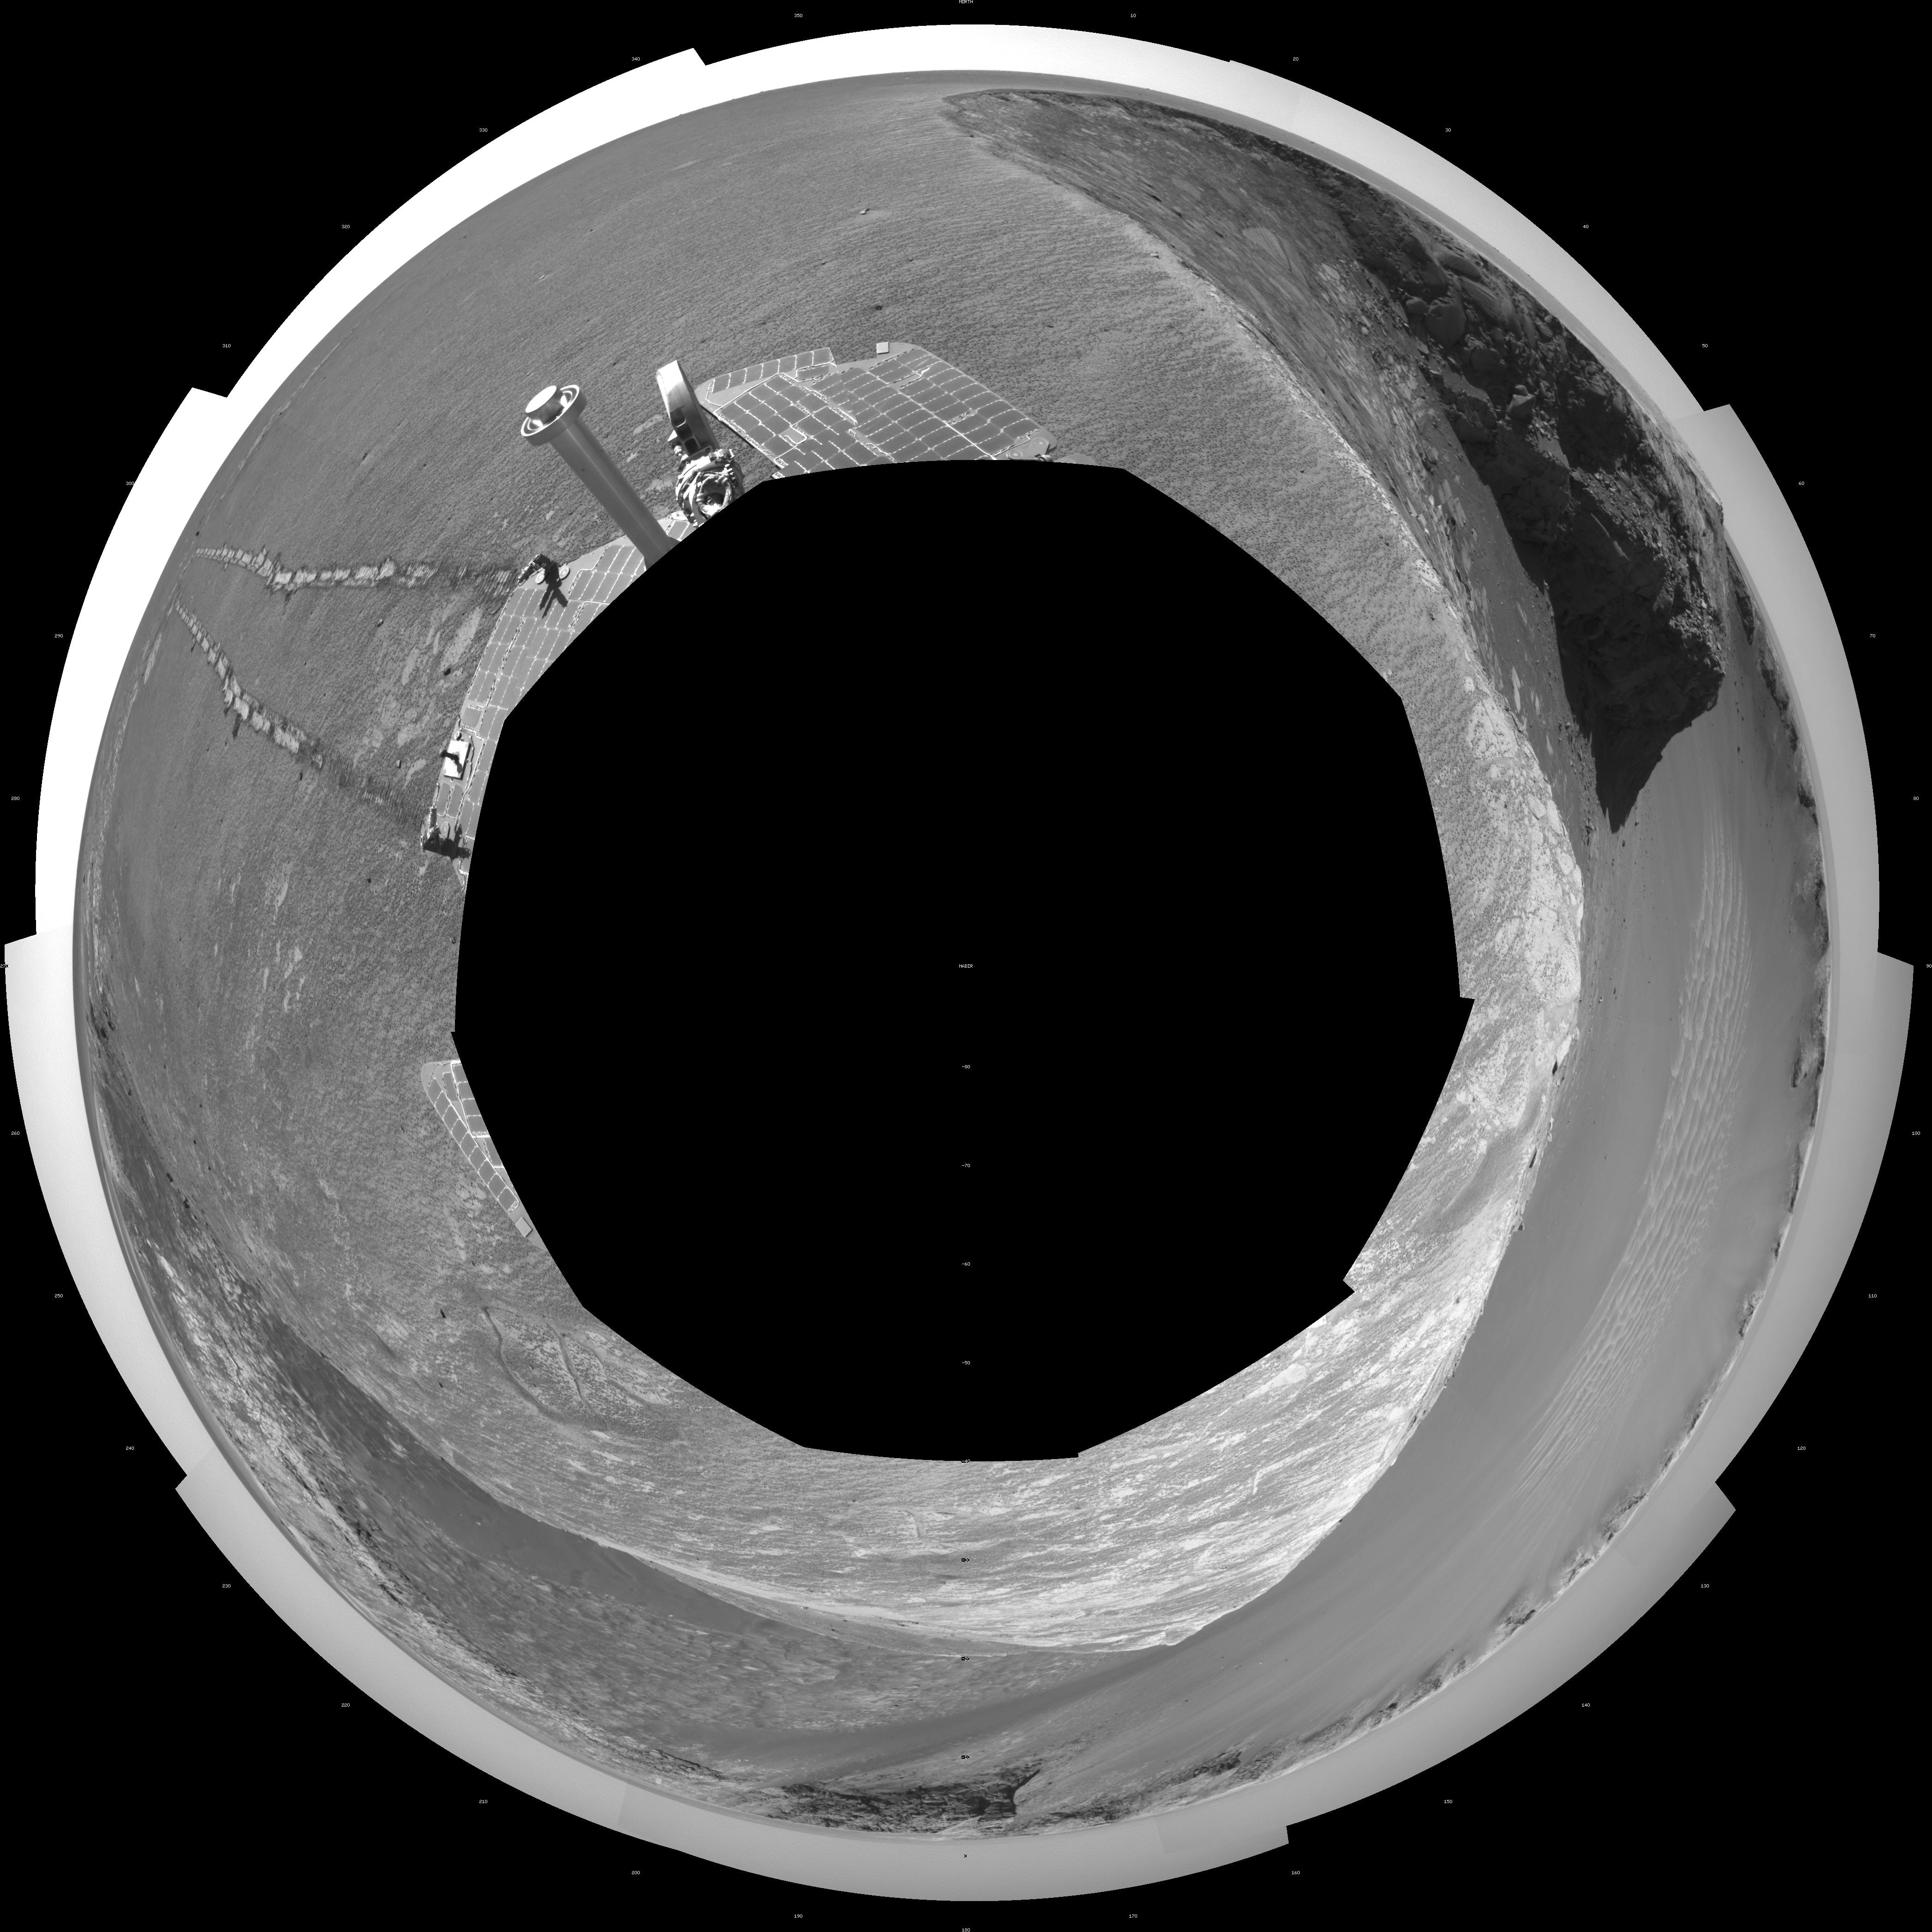

Opportunity’s View, Sol 959 (Polar)

NASA’s Mars Exploration Rover Opportunity used its navigation camera to take the images combined into this stereo view of the rover’s surroundings on sol (or Martian day) 959 of its surface mission.

This view is presented as a polar projection with geometric seam correction.

Credit: NASA/JPL-Caltech